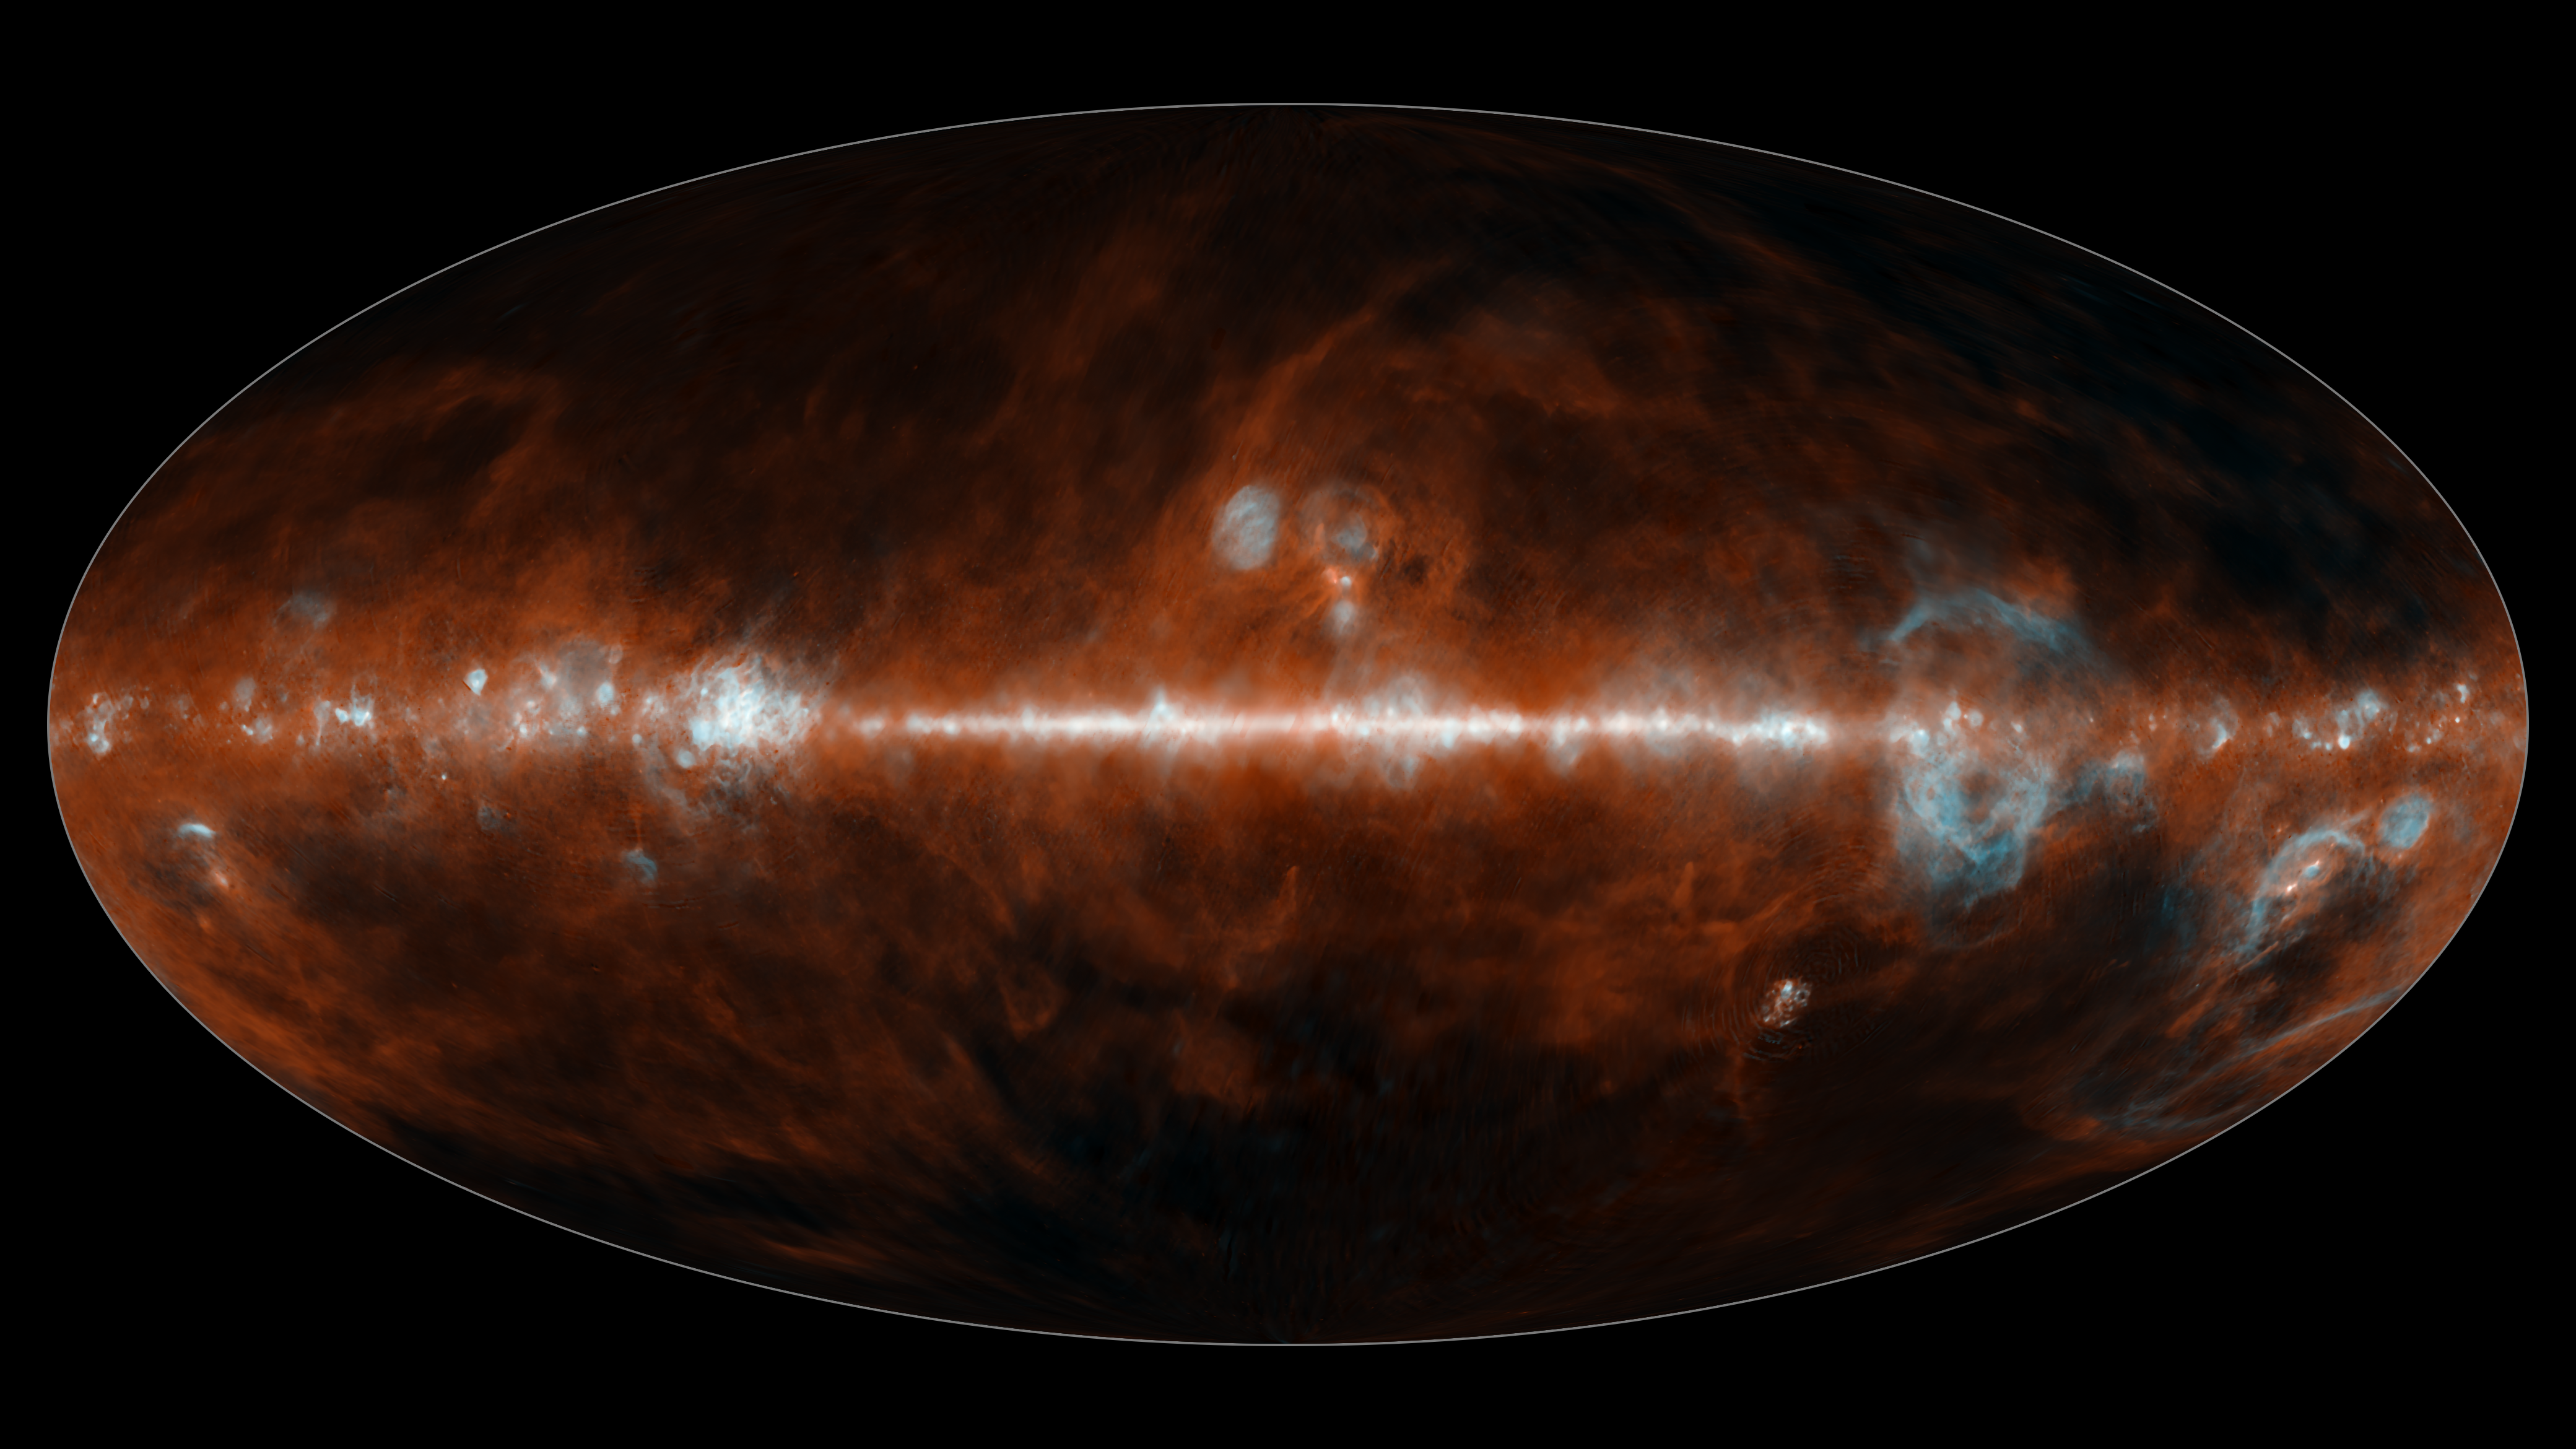

SPHEREx All Sky Map 2025: Dust and Gas

This all-sky mosaic image from NASAs SPHEREx space telescope was collected between May and December 2025 and features two of the 102 infrared colors the observatory can detect. Infrared colors are invisible to the human eye but are represented here in visible colors. The infrared colors included in these images were selected to highlight the presence of hot hydrogen gas (blue), and cosmic dust (red). The bright feature running through the middle of the images is the Milky Way Galaxy, filled with gas and dust.

The prominent red clouds seen here are a type of cosmic dust known as polycyclic aromatic hydrocarbons (PAHs), a common ingredient in the formation of stars and planets. This dust primarily emits one wavelength of light around 3.4 microns. The bubbles of hot hydrogen gas (blue), corresponds to a wavelength of around 4 microns.

Breaking the light from cosmic objects into its constituent wavelengths is a technique called spectroscopy. This image illustrates one primary use of spectroscopy, which is to identify the presence of certain chemical elements. Other wavelengths of light observed by SPHEREx reveal the presence of water ice, carbon dioxide ice, and carbon monoxide ice. With its all-sky view, the observatory will help scientists measure the large-scale distribution of these materials in the Milky Way galaxy. These chemicals are all building blocks of organic material, and essential for the formation of life as we know it.

In order to make the file sizes smaller, the spatial resolution of these images has been reduced by a factor of one thousand from the full-resolution SPHEREx data images.

The elliptical projection used in this image encompasses the entire visible sky.

Credit: NASA/JPL-Caltech